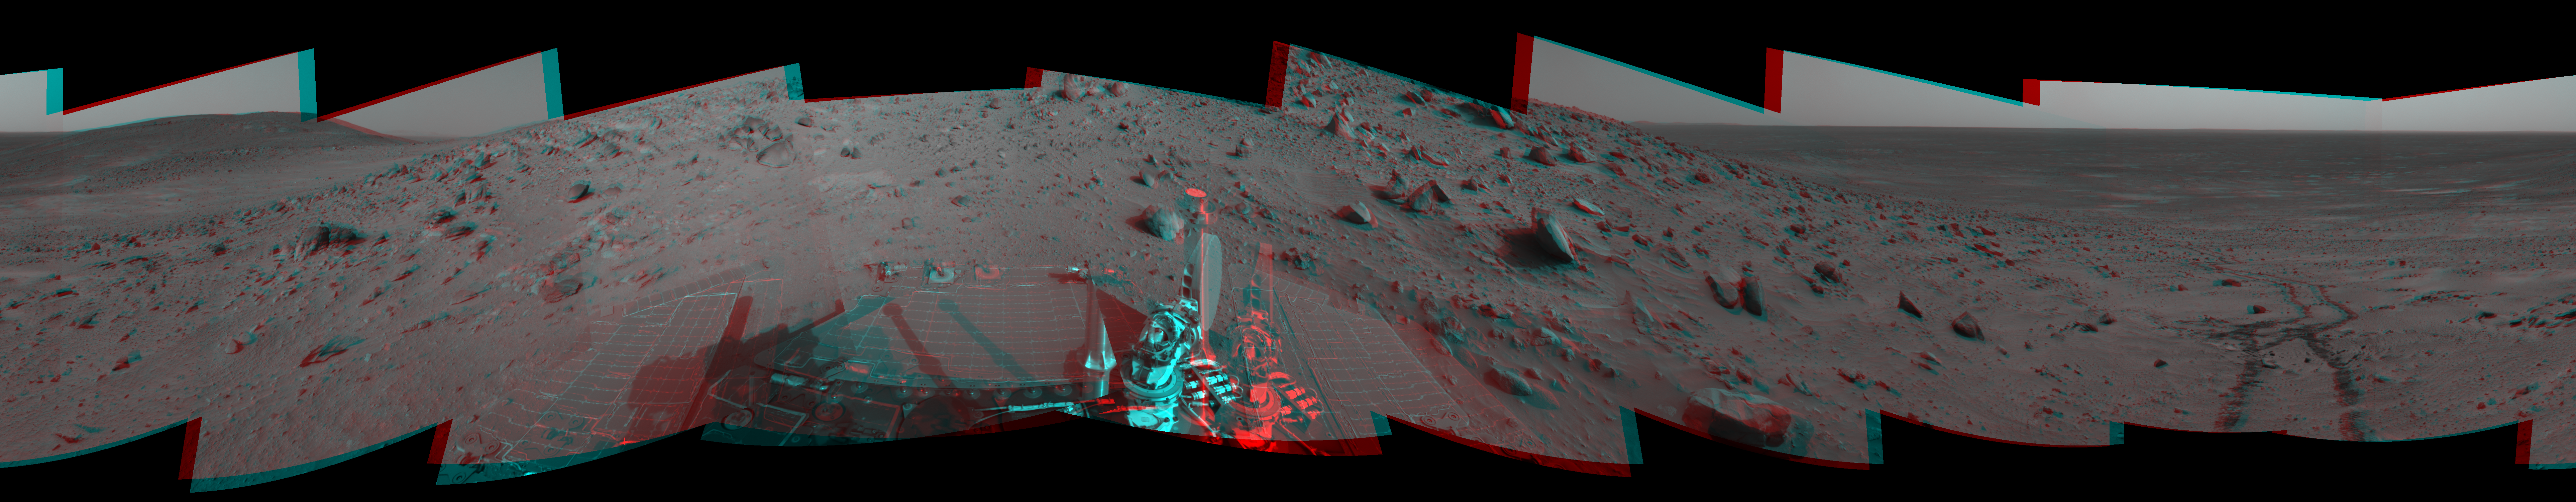

Spirit 360-Degree View, Sol 388 (3-D)

Figure 1

NASA’s Mars Exploration Rover Spirit used its navigation camera to take the images combined into this 360-degree view of the rover’s surroundings on Spirit’s 388th martian day, or sol (Feb. 4, 2005). Spirit had driven about 13 meters (43 feet) uphill toward “Cumberland Ridge” on this sol. This location is catalogued as Spirit’s Site 102, Position 513. The view is presented in a cylindrical-perspective projection with geometric and brightness seam correction.

Figure 1 is the left-eye view of a stereo pair and Figure 2 is the right-eye view of a stereo pair.

Credit: NASA/JPL